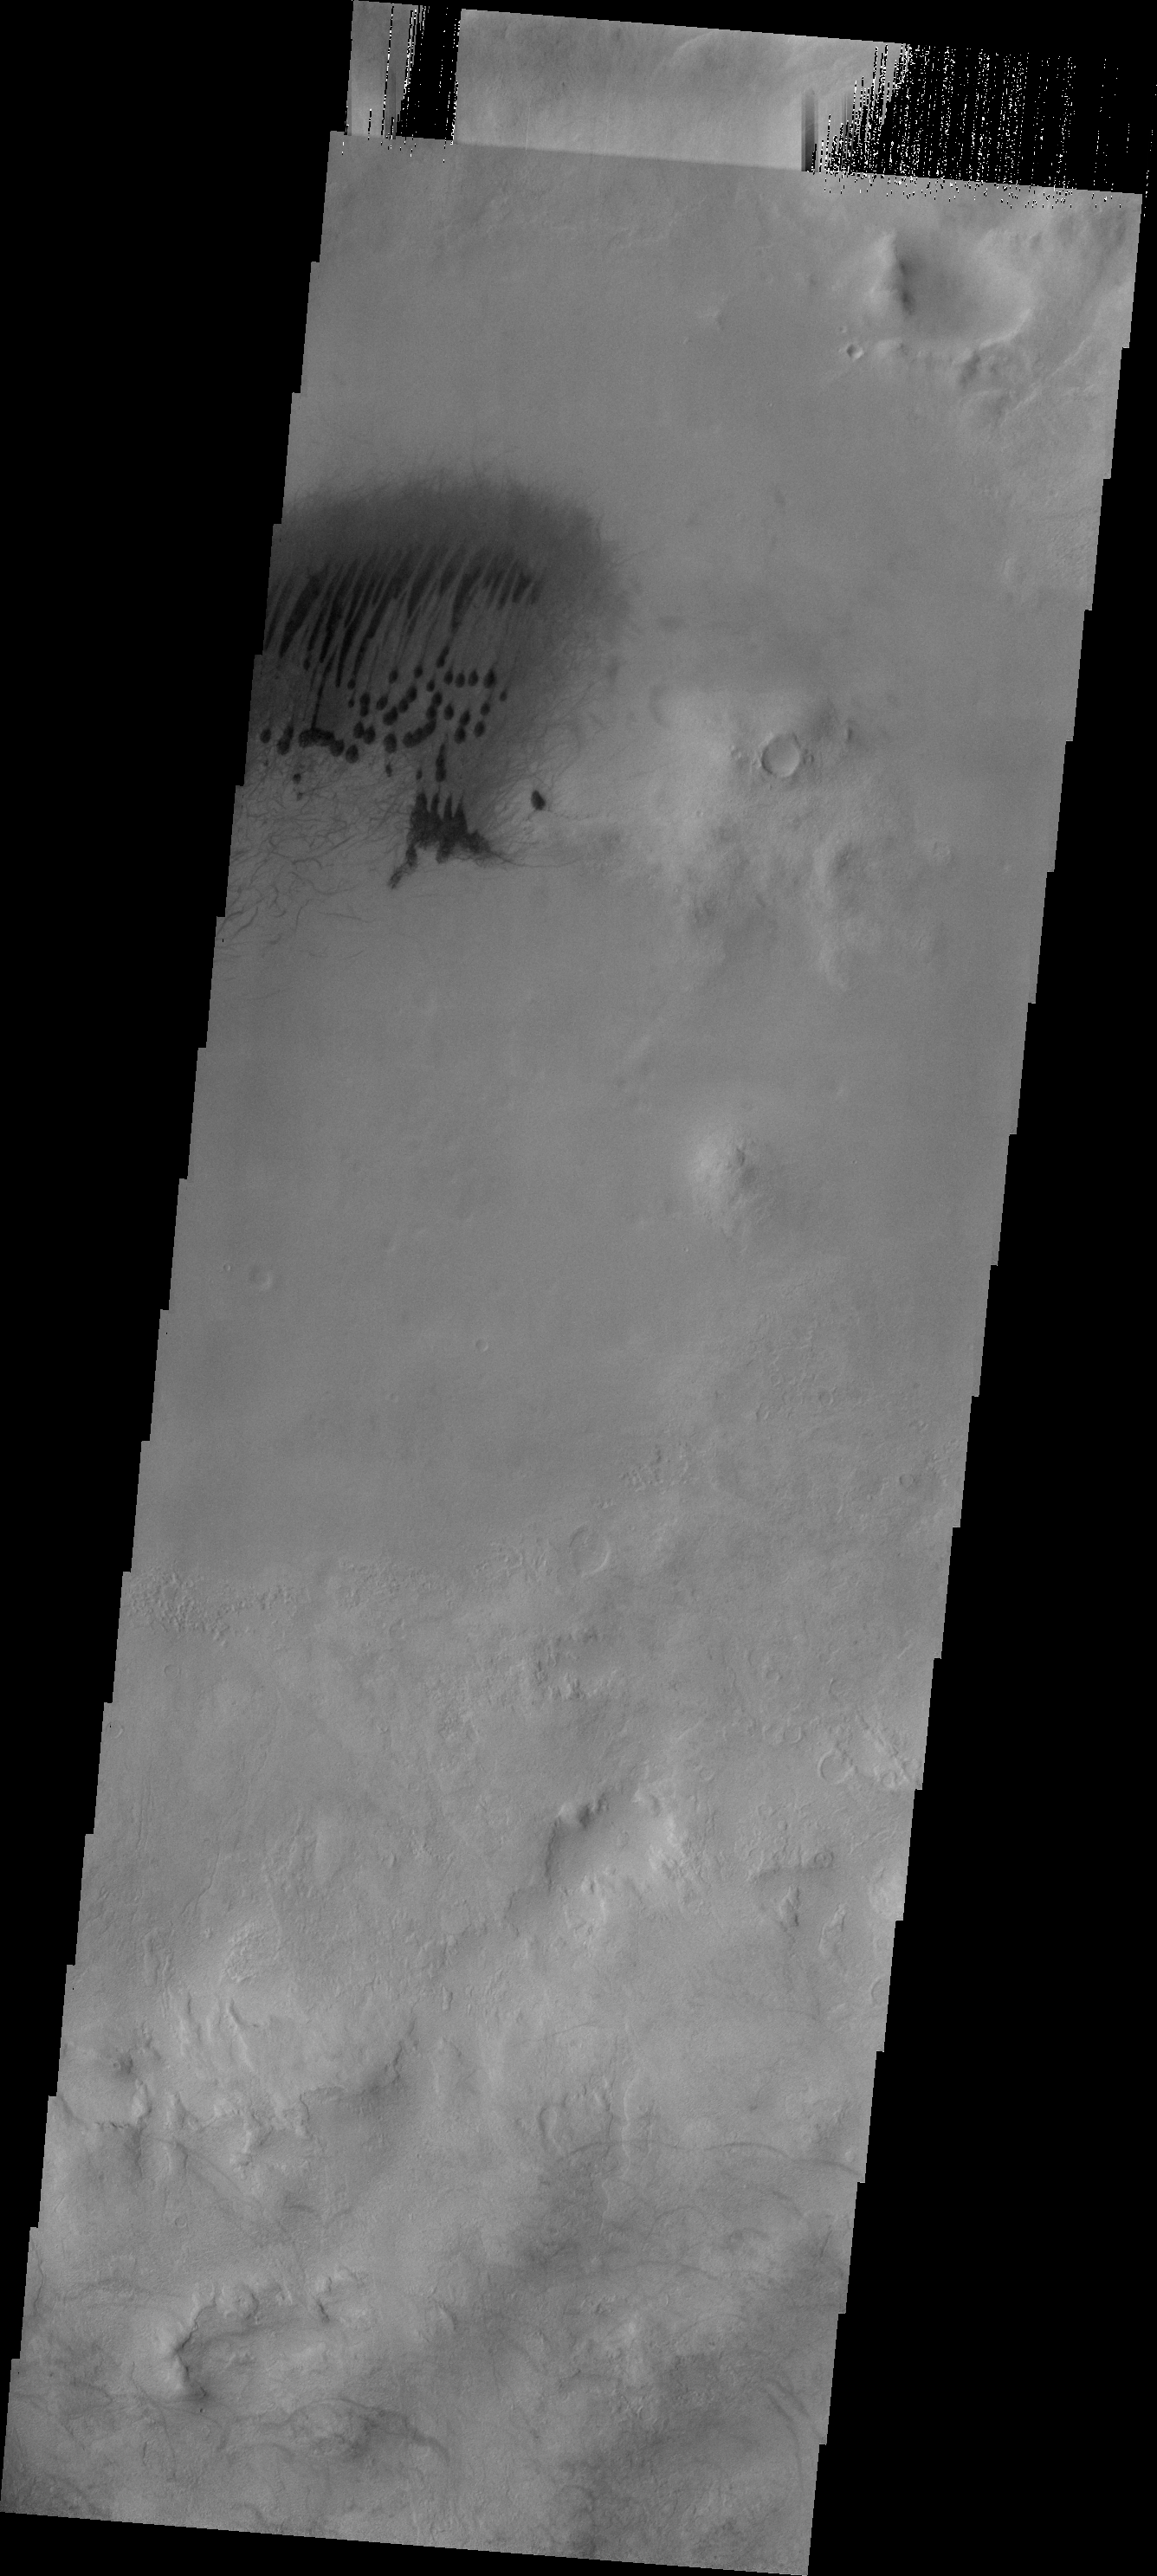

Dunes and Dust Devils

A small field of dunes and associated dust devil tracks on located on the floor of this unnamed crater on the rim of Roddenberry Crater.

Credit: NASA/JPL-Caltech/ASU